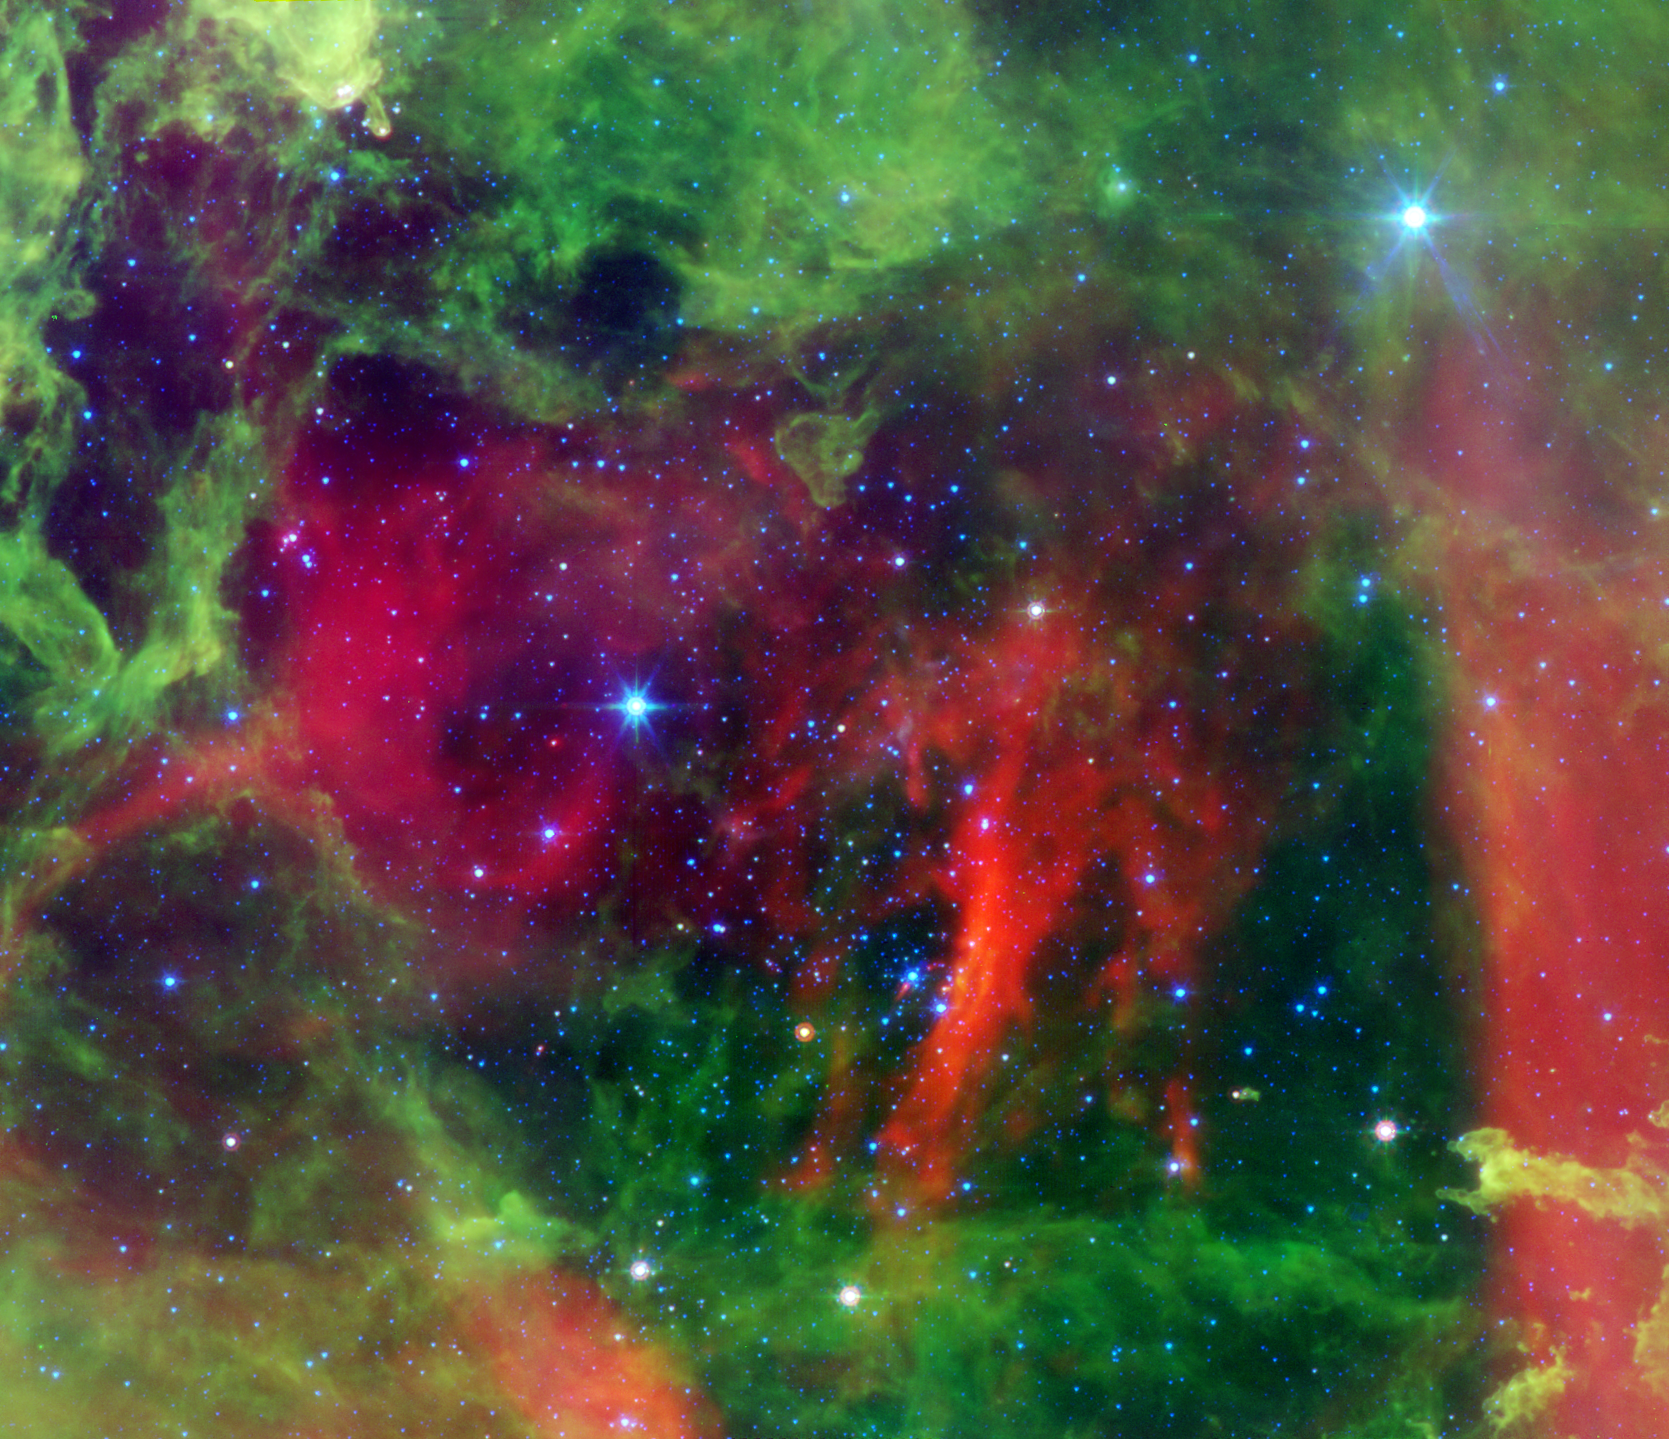

Heart of the Rosette Nebula

This infrared image from NASA's Spitzer Space Telescope shows the Rosette nebula, a pretty star-forming region more than 5,000 light-years away in the constellation Monoceros. In optical light, the nebula looks like a rosebud, or the "rosette" adornments that date back to antiquity.

But lurking inside this delicate cosmic rosebud are super hot stars, called O-stars, whose radiation and winds have collectively excavated layers of dust (green) and gas away, revealing the cavity of cooler dust (red). Some of the Rosette's O-stars can be seen in the bubble-like, red cavity; however the largest two blue stars in this picture are in the foreground, and not in the nebula itself.

This image shows infrared light captured by Spitzer's infrared array camera. Light with wavelengths of 24 microns is red; light of 8 microns is green; and light of 4.5 microns is blue.

Credit: NASA/JPL-Caltech/Z. Balog (Univ. of Arizona/Univ. of Szeged)